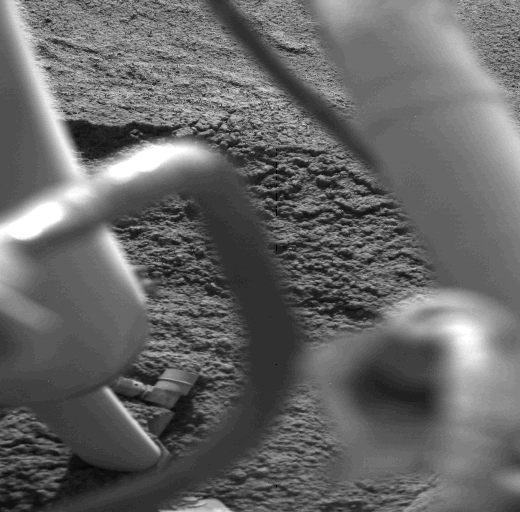

Viking Lander’s Buried Footpad #3

One of Viking 1’s three feet, which should be visible in this view, lies buried beneath a cover of loose Martian soil. This picture, taken Sunday (August 1), is the first to show the buried footpad #3. If not buried, the edge of the foot would be seen extending across the picture about midway between top and bottom. The foot sank about five inches, and fine-grained soil slumped into the depression and over the foot. The cracked nature of the surface near the slump area and the small, steep cliff at left indicates that the material is weakly cohesive. The surface material here is very similar mechanically to lunar soil.

Credit: NASA/JPL